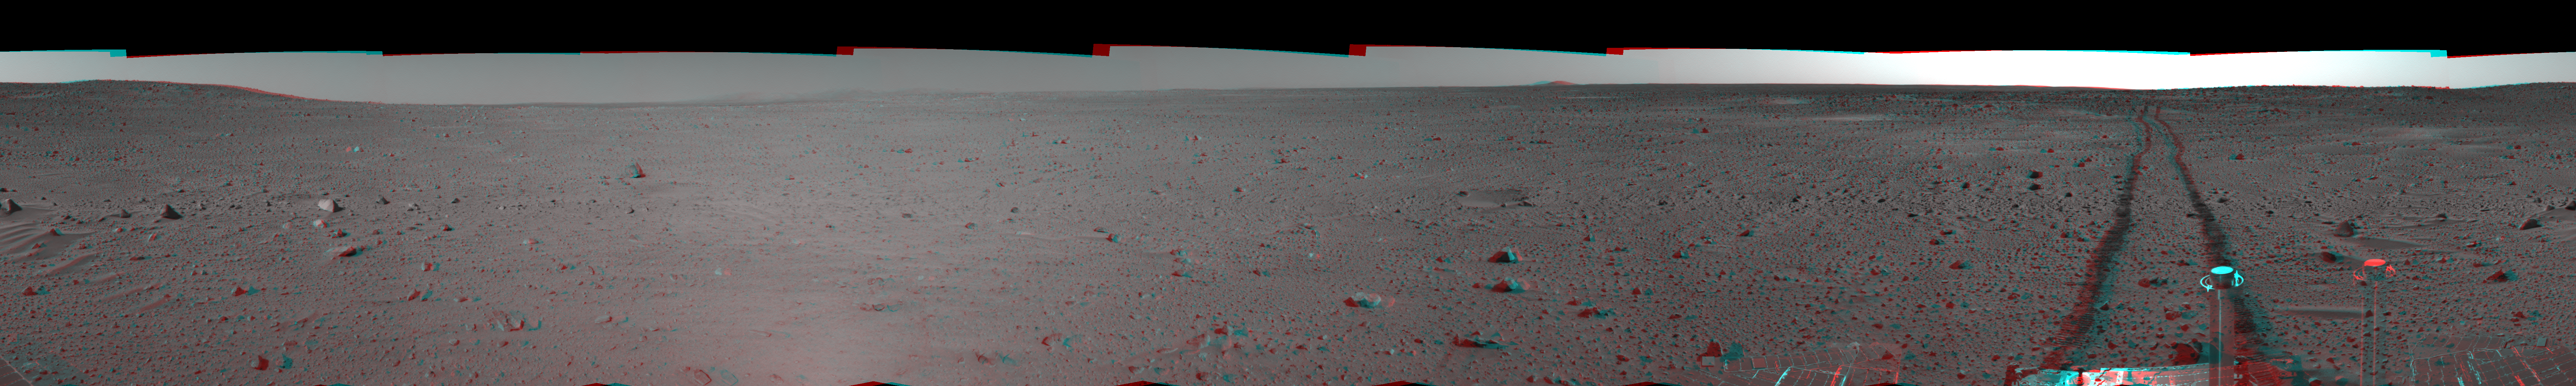

Spirit’s View on Sol 100 (3-D)

This 3-D cylindrical-perspective mosaic was created from navigation camera images that NASA’s Mars Exploration Rover Spirit acquired on sol 100 (April 14, 2004). It reveals Spirit’s view after a century of sols on the martian surface.

See PIA05772 for left eye view and PIA05773 for right eye view of this 3-D cylindrical-perspective mosaic.

Credit: NASA/JPL